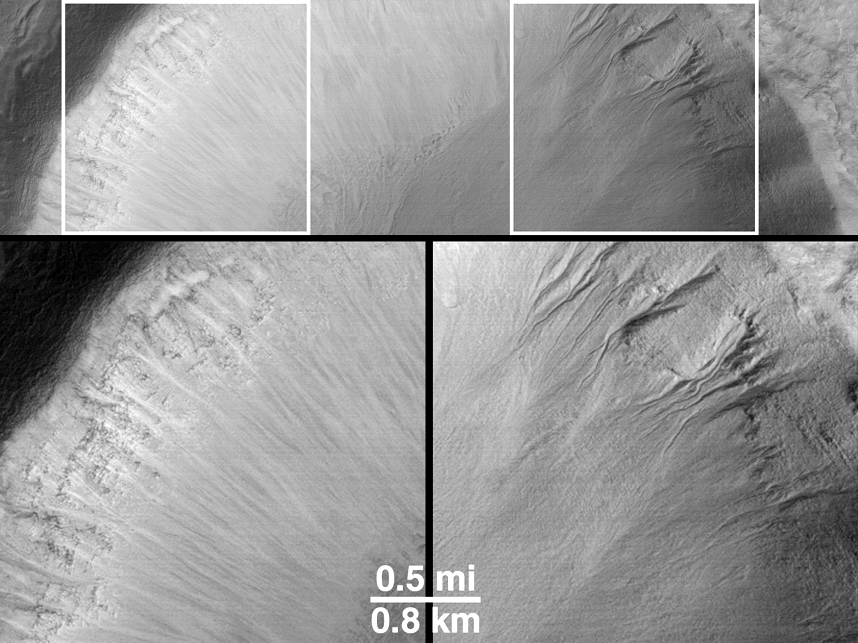

Evidence for Recent Liquid Water on Mars: “Dry” Processes on One Slope; “Wet” Processes on Another

How can martian gullies — thought to be caused in part by seepage and runoff of liquid water — be distinguished from the more typical, “dry” slope erosion processes that also occur on Mars? For one thing, most — though not all — of the gully landforms occur on slopes that face away from the martian equator and toward the pole. For another, slopes that face toward the equator exhibit the same types of features as seen on nearly every other non-gullied slope on Mars.

The example shown here comes from northwestern Elysium Planitia in the martian northern hemisphere. The Mars Global Surveyor (MGS) Mars Orbiter Camera (MOC) high resolution view (A, left) shows a portion of a 10 kilometer-(6.2 mi)-diameter meteor impact crater at a resolution of about 9 meters (29.5 ft) per pixel. The crater is shown in the context image (B, middle). The north-facing (or, pole-ward) slope in the MOC view is shadowed because sunlight illuminates the scene from the lower left. In this shadowed area, a series of martian gullies — defined by their erosional alcoves, deep channels, and apron deposits — are seen. On the sunlit south-facing (or equator-ward) slope, a scene more typical of most martian impact craters is present — the upper slopes show layered bedrock, the lower slopes show light-toned streaks of dry debris that has slid down the slope forming talus deposits that are distinctly different from the lobe-like form of gully aprons. The picture in (C) has been rotated so that the two slopes — one with gullies (right) and one without (left) — can be compared.

The crater is located at 36.7°N, 252.3°W. The MOC image was acquired in November 1999 and covers an area 3 km (1.9 mi) wide by 14 km (8.7 mi) long; north is toward the upper right (in A) and it is illuminated by sunlight from the lower left. The Viking 1 orbiter context image (B) was obtained in 1978 and is illuminated from the left; north is up. The MOC image has been rotated in the Explanatory Figure (C) such that north is toward the upper left, illumination is from the lower right.

Credit: NASA/JPL/MSSS